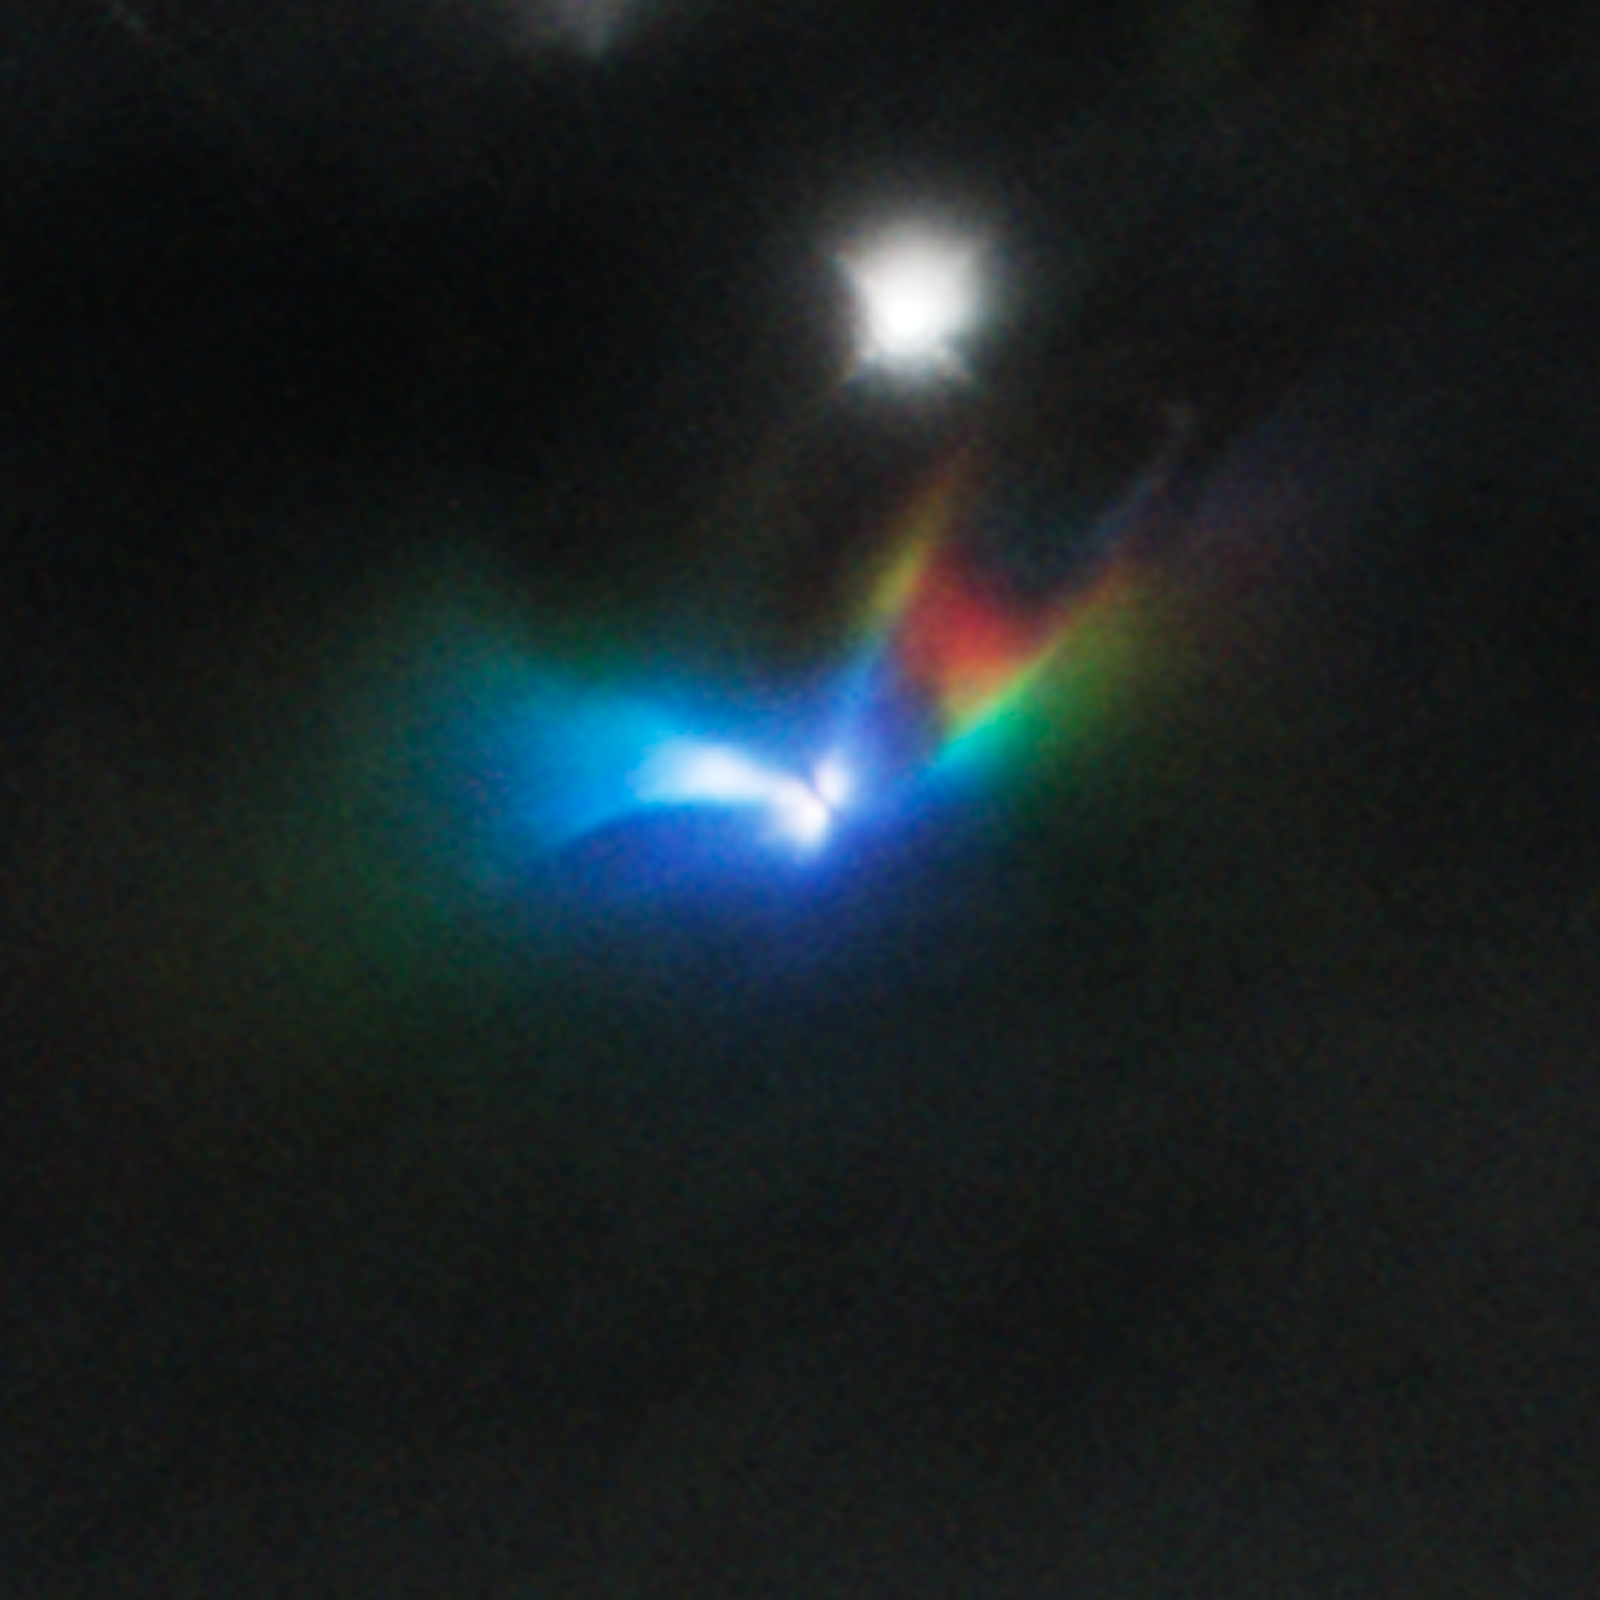

Strobe-like Flashes Discovered in a Suspected Binary Protostar

Flashes of light pulsing through the nebula surrounding the protostellar object LRLL 54361 are captured in this time-coded prismatic image from NASA's Hubble Space Telescope. These surprisingly regular pulsations, recurring every 25.34 days, were discovered by NASA's Spitzer Space Telescope during a period spanning seven years of repeated observations.

Hubble followed up with a series of observations covering a complete pulsation cycle. It saw a remarkable sequence of changing patterns in the surrounding nebula. Most, if not all, of this light results from scattering off circumstellar dust in the protostellar envelope.

The different observations in this rendering are color-coded by time, corresponding to the sequence of the pulsation. The earliest, brightest frames are coded blue, intermediate frames green, and the latest frames (as the pulse reaches the most distant parts of the nebula) red. Surrounding objects that remain constant during the observations look white while the changing light patterns capture the variability of the nebula in color.

This image is thought to represent and edge-on view of a binary star - an orbiting pair of baby stars that are still gobbling up gas from the surrounding protostellar envelope. Astronomers propose that the flashes are due to material in a circumstellar disk suddenly being dumped onto these forming stars. This unleashes a blast of radiation each time the stars get close to each other in their orbit. This accounts for such rarely-seen precision in the timing of the outbursts.

This flash of light passes through the surrounding material, scattering back towards us. This "light echo" is similar to the way we hear a sound echoed back to us over time as it bounces off of increasingly distant surfaces.

Our view here appears to be almost edge-on to the baby binary star system. An apparent edge-on disk surrounding the star is visible as a dark band at the center of the image. The bright fingers further out follow the surfaces of outflow cavities that have blow out to either side of the disk, resulting in an almost hourglass-like structure.

This time-coded near-infrared-light image is from Hubble's Wide Field Camera 3.

Credit: NASA/ESA/JPL-Caltech/J. Muzerolle (STScI)